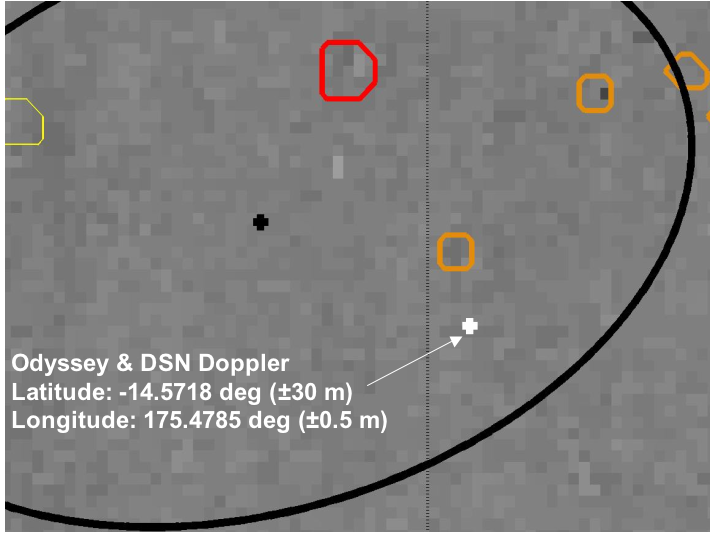

Right on Target-2

This map shows a close-up look at the estimated location of the Mars Exploration Rover Spirit within Gusev Crater, Mars. Measurements taken during the rover’s descent by the Deep Space Network predicted its landing site to be the spot marked with a black dot. Later measurements taken on the ground by both the Deep Space Network and the orbiter Mars Odyssey narrowed the predicted landing site to a spot marked with a white dot. When initially choosing a landing site for the rover, engineers avoided hazardous craters outlined here in yellow and red. This map consists of data from Mars Odyssey and Mars Global Surveyor.

Credit: NASA/JPL/Arizona State University